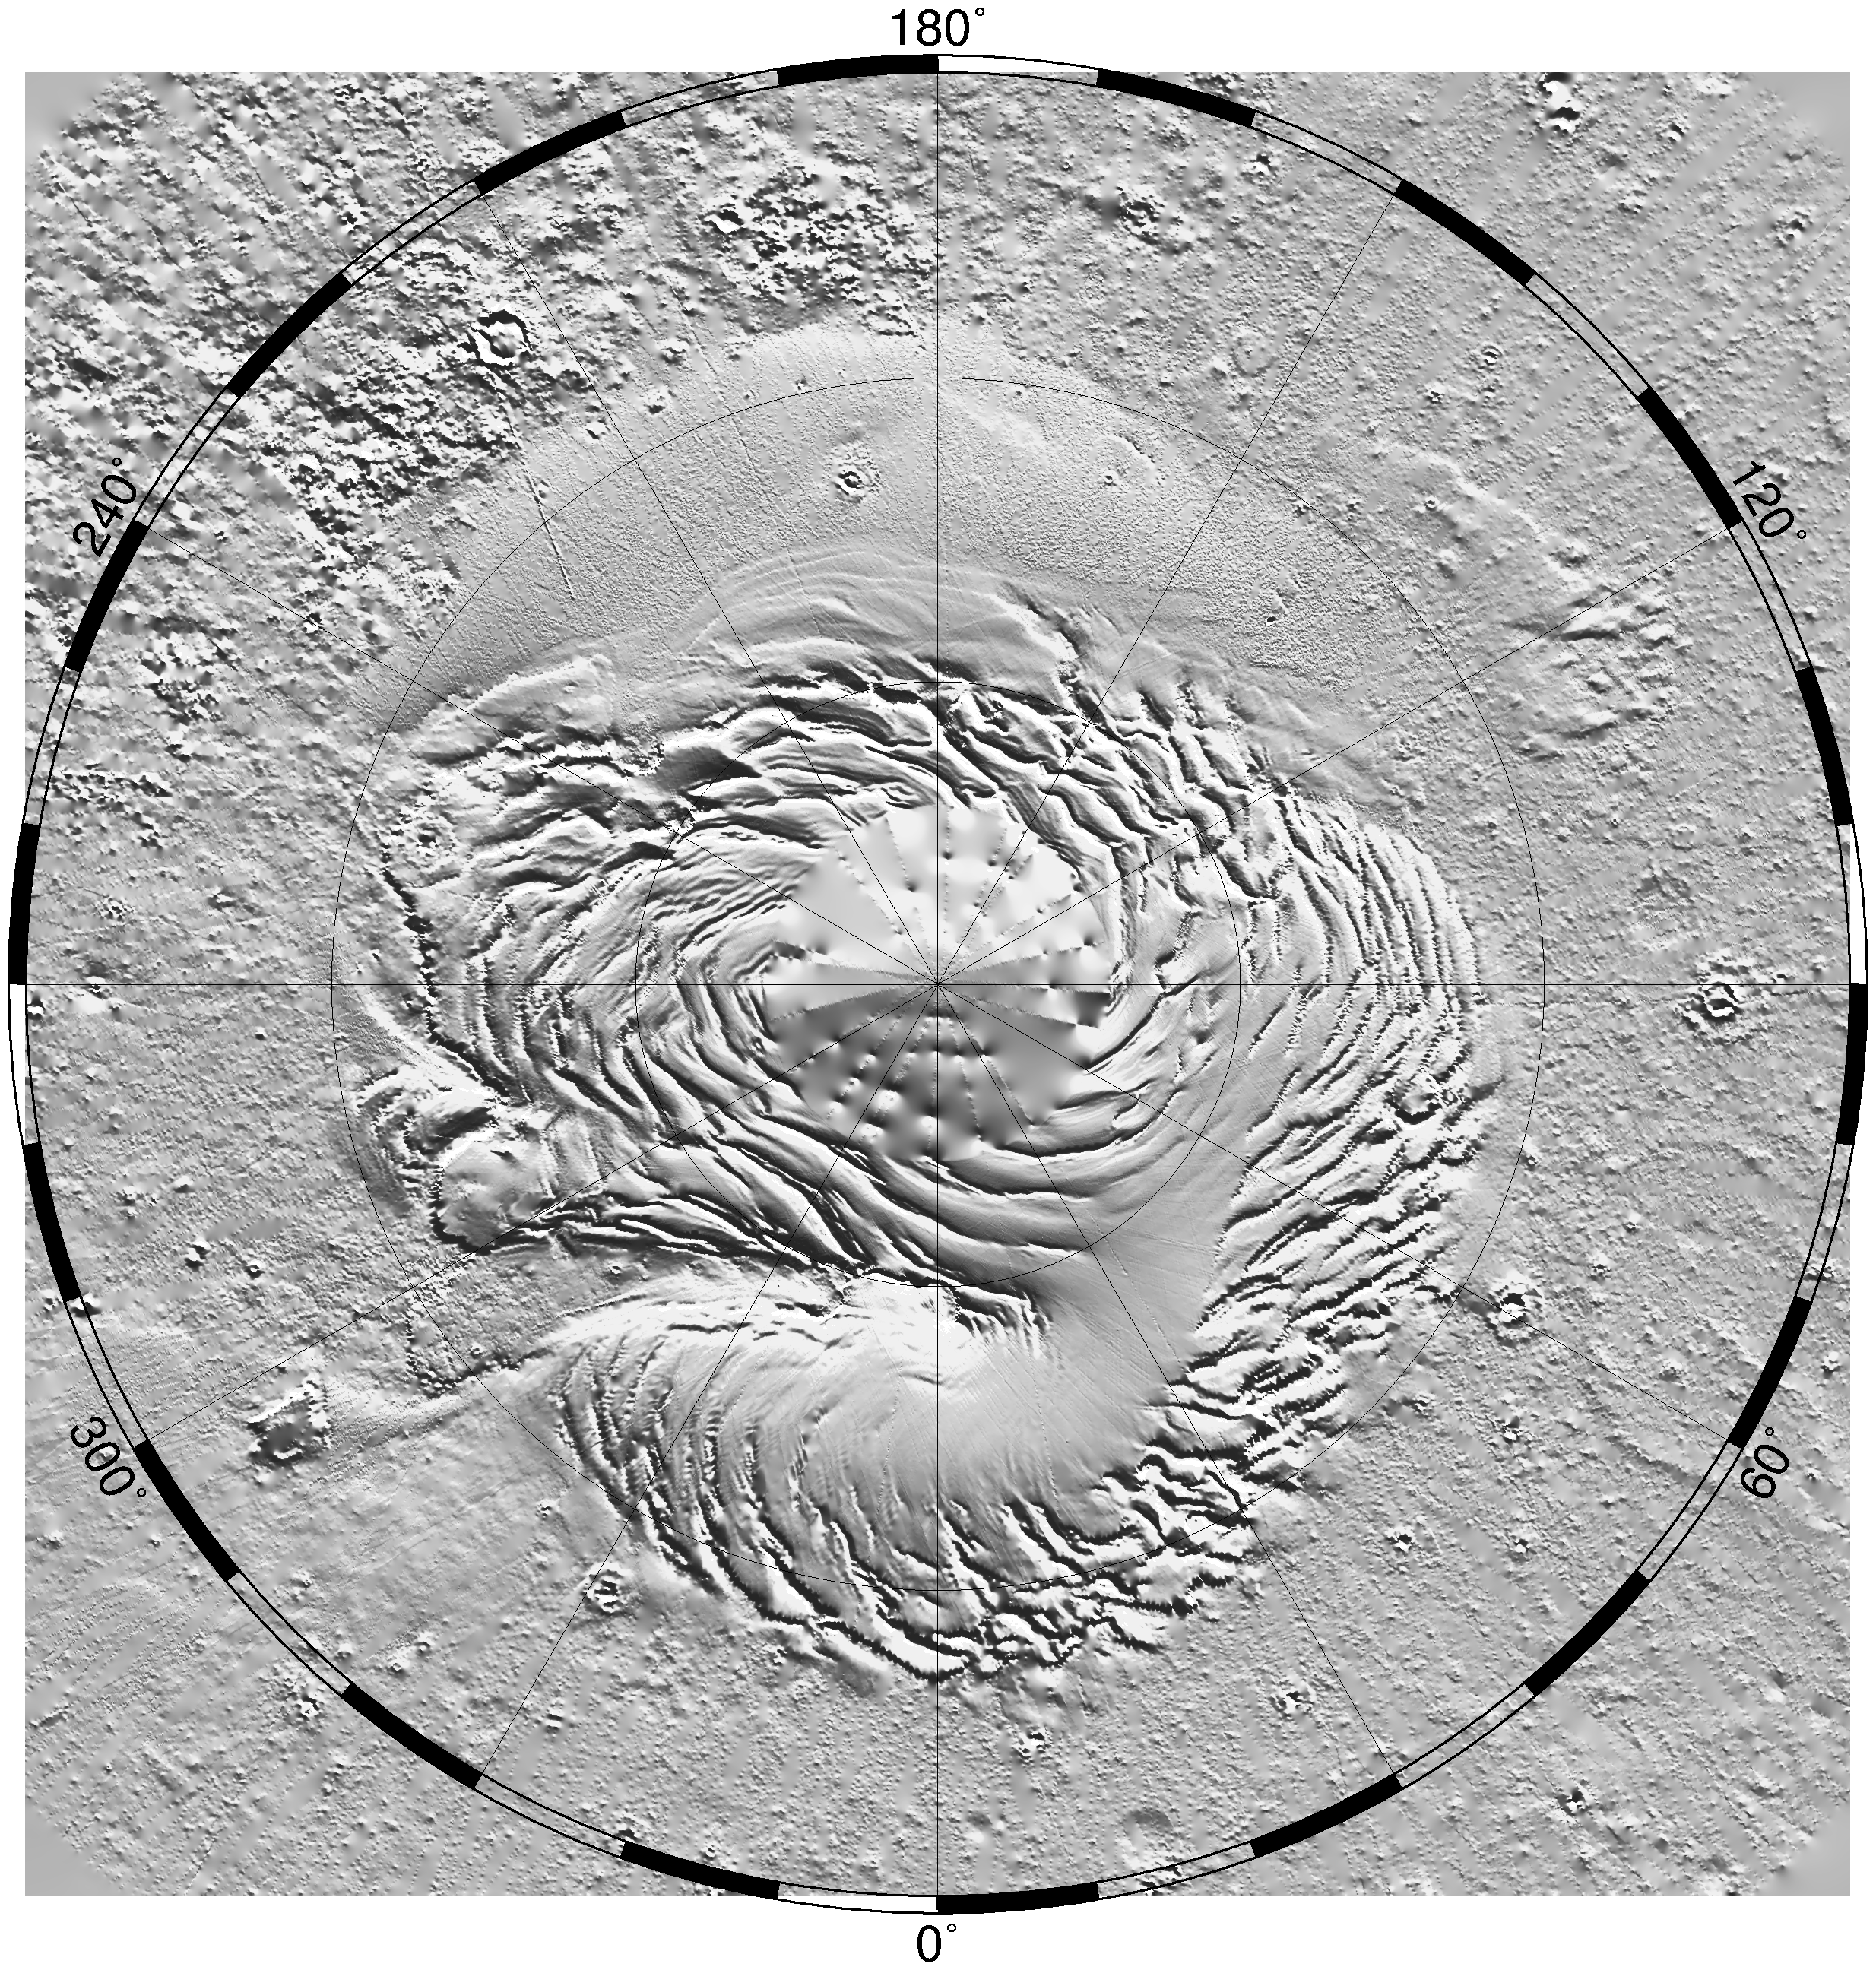

North Polar Topography (MOLA)

Relief model of the topography of the North Polar Region showing the form of the ice cap and its surroundings.

Credit: NASA/JPL/GSFC